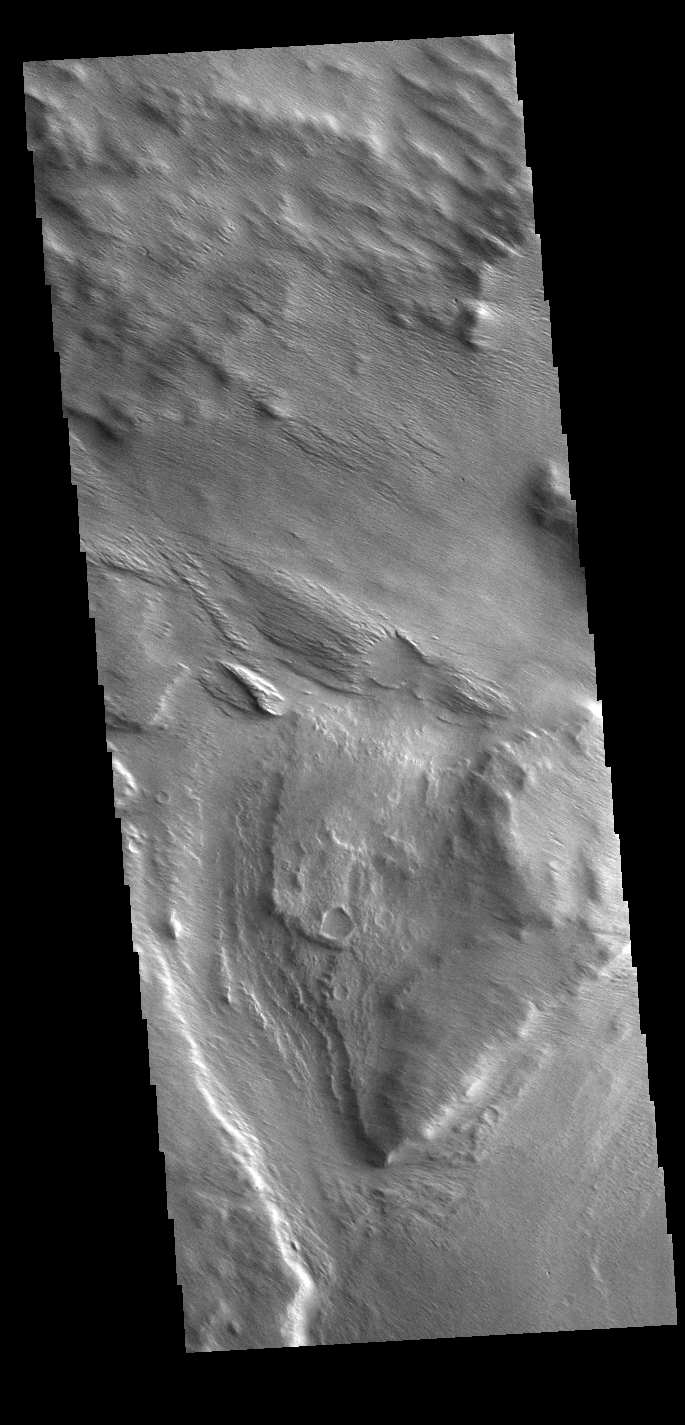

Wind Eroded Vallis

Several named and unnamed channels are located south of the Medusa Fossae Formation on the margin with Terra Sirenum. One of the unnamed channels is visible in the lower half of this VIS image. Wind erosion and deposition have modified the channel, indicating the channel is older than the wind action.

Credit: NASA/JPL-Caltech/ASU